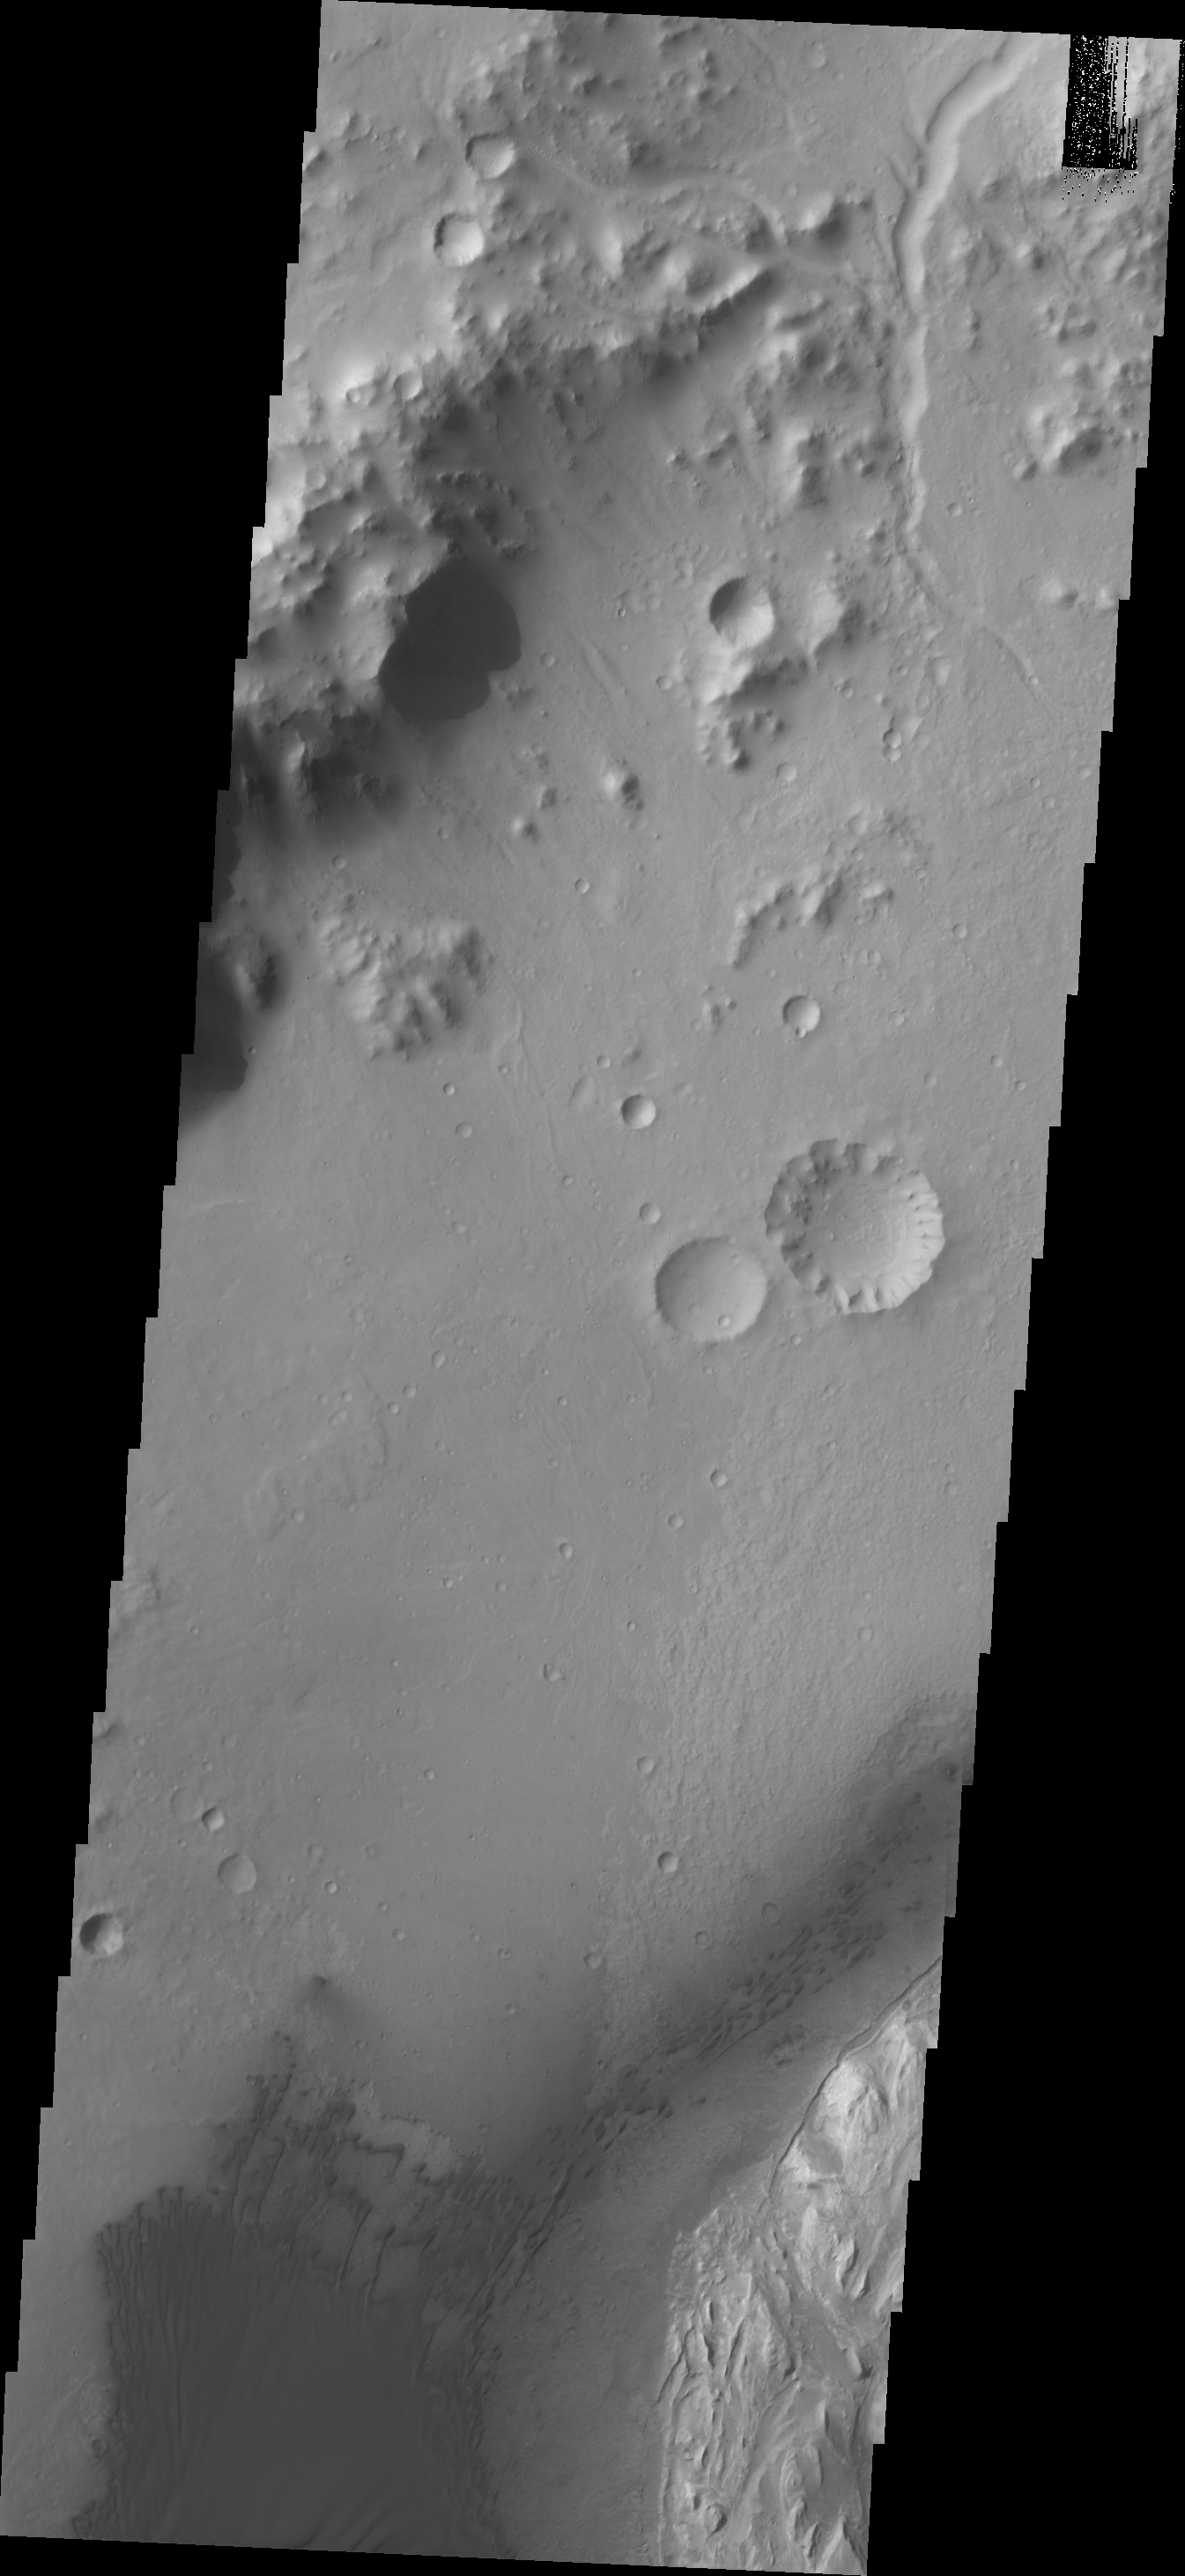

Gale Crater Dunes

This VIS image shows the dunes located on the floor of Gale Crater.

Credit: NASA/JPL/ASU